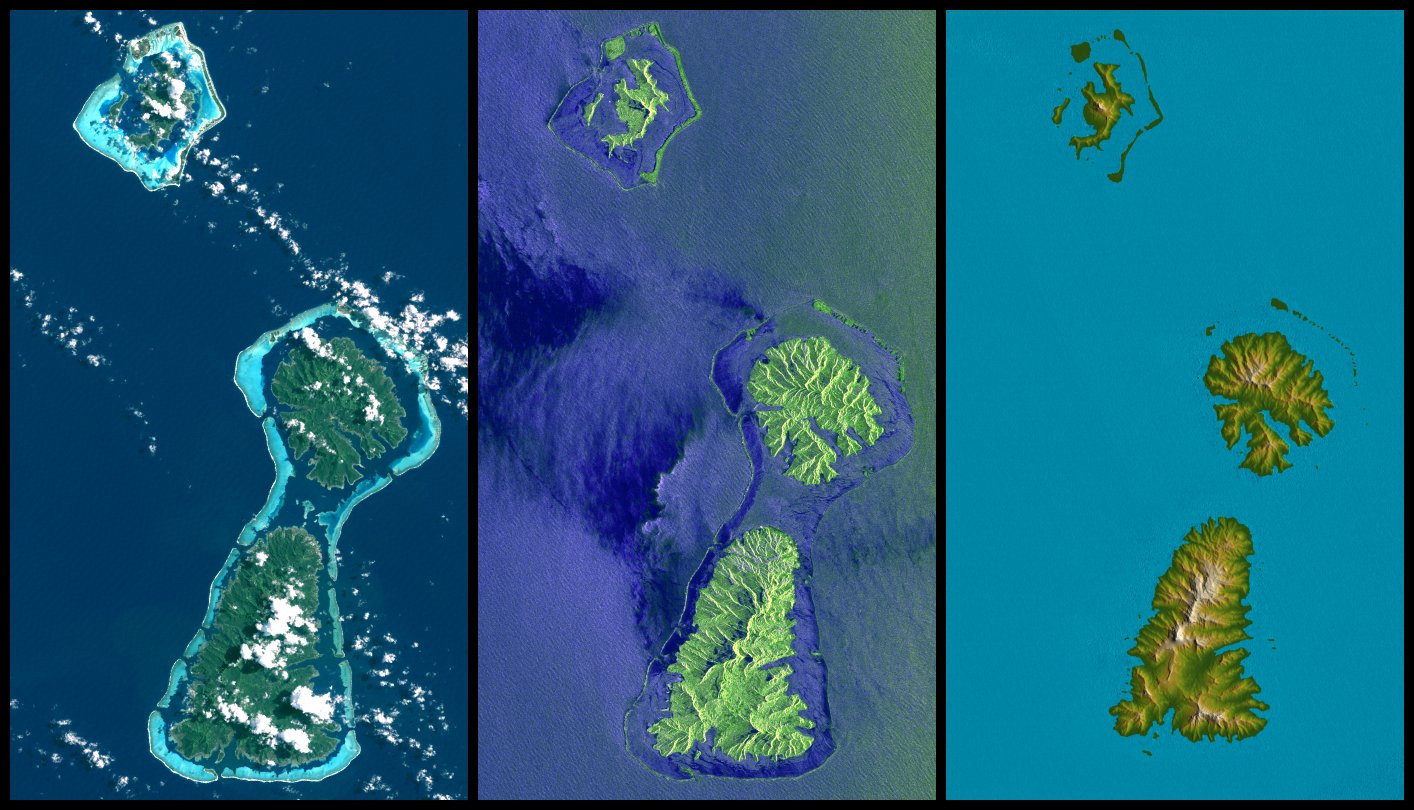

Bora Bora, Tahaa, and Raiatea, French Polynesia, Landsat and SIR-C Images Compared to SRTM Shaded Relief and Colored Height

Bora Bora, Tahaa, and Raiatea (top to bottom) are Polynesian Islands about 220 kilometers (135 miles) west-northwest of Tahiti in the South Pacific. Each of the islands is surrounded by a coral reef and its associated islets (“motus”) that enclose a lagoon. Actually, as seen here, Tahaa and Raiatea are close enough together to share a common lagoon and reef. These islands are volcanic in origin and were built up from the sea floor by lava extrusions millions of years ago. None is now active, and all are deeply eroded.

This display compares three differing “views from space” of these islands. On the left, an image from the Landsat 7 satellite shows the islands as they might have appeared to an astronaut in orbit in 1999 (but a little sharper and with atmospheric haze suppressed). In the middle is an image created from data gathered by the third-generation Shuttle Imaging Radar (SIR-C), flown in 1994. On the right is a graphic illustrating elevation data gathered by the Shuttle Radar Topography Mission (SRTM) in 2000.

Each of these images shows very different information as compared to the other two. Landsat sees clouds, which are almost always above these islands, blocking the view of the terrain. It also readily sees through shallow water down to the reefs. SIR-C sees the waves and other effects of winds upon the ocean surface. It does not look through water to see the reefs, but it clearly separates land and water. It also provides a bolder (but distorted) view of the islands’ topographic patterns. With the ability of radar to see through clouds and provision of its own illumination, the SIR-C view is not limited by clouds nor their shadows.

SRTM was designed to provide new information that is missing in the Landsat and SIR-C views. Specifically, SRTM created the world’s first near-global, detailed elevation model. Natural topographic shading in Landsat imagery and radar topographic shadowing of SIR-C give some evidence of the shape of the ground but do not actually measure topographic height. They therefore have not fully characterized the three-dimensional shape of landforms. The shape and height of Earth’s landforms affects nearly every natural process and human activity that occurs at Earth’s surface, including vegetative growth, water supply, transportation, and radio communication. Thus, the new information provided by SRTM is highly valuable in understanding and interacting with our environment. The Landsat image is an enhanced display of natural visible color (Landsat bands 1,2,3 in blue, green, red). As is evident from the cloud shadows, the morning sun shines from the northeast (upper right).

The SIR-C image displays the L-band radar data (23.5 centimeter wavelength, vertical transmit and receive) in red, C-band radar data (5.8 centimeter wavelength, vertical transmit and receive) in green, and a difference of the two (L minus C) in blue. Cosmetic color adjustments were used to enhance the green and blue display of land and water. The “side-looking” transmitted radar illumination was from the northeast as the Space Shuttle Endeavour passed from northwest to southeast on a descending orbit.

Two visualization methods were combined to produce the SRTM image: color coding of topographic height plus shading of the topographic model. Color coding is directly related to topographic height, with green at the lower elevations, rising through yellow and tan, to white at the highest elevations. Shading was derived by computing topographic slope in the northeast-southwest direction, so that northeast slopes appear bright and southwest slopes appear dark, generally consistent with the Landsat and SIR-C illumination directions.

Elevation data used in this image were acquired by the Shuttle Radar Topography Mission aboard the Space Shuttle Endeavour, launched on Feb. 11, 2000. SRTM used the same radar instrument that comprised the Spaceborne Imaging Radar-C/X-Band Synthetic Aperture Radar (SIR-C/X-SAR) that flew twice on the Space Shuttle Endeavour in 1994. SRTM was designed to collect 3-D measurements of the Earth’s surface. To collect the 3-D data, engineers added a 60-meter (approximately 200-foot) mast, installed additional C-band and X-band antennas, and improved tracking and navigation devices. The mission is a cooperative project between NASA, the National Geospatial-Intelligence Agency (NGA) of the U.S. Department of Defense and the German and Italian space agencies. It is managed by NASA’s Jet Propulsion Laboratory, Pasadena, Calif., for NASA’s Earth Science Enterprise, Washington, D.C.

Size: 73 kilometers (45 miles) by 42 kilometers (26 miles)
Location: 16.7 degrees South latitude, 151.5 degrees West longitude
Orientation: North toward the top right
Image Data: Landsat (left), SIR-C (middle), shaded and colored SRTM elevation (right)
Date Acquired: July 20, 1999 (Landsat), October 1994 (SIR-C), February 2000 (SRTM)

Credit: NASA/JPL/NGA